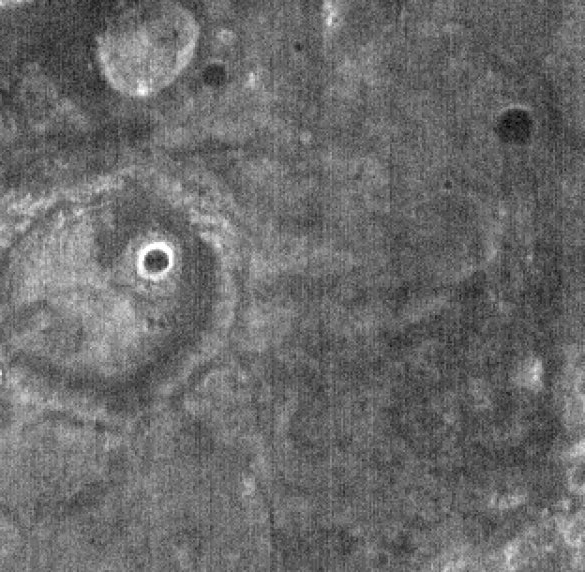

THEMIS Images as Art #46

Welcome to the second annual THEMIS ART MONTH. From Jan. 31 through March 4 we will be showcasing images for their aesthetic value, rather than their science content. Portions of these images resemble things in our everyday lives, from animals to letters of the alphabet. We hope you enjoy our fanciful look at Mars!

Something is looking at you…but what is it?

Note: this THEMIS visual image has not been radiometrically nor geometrically calibrated for this preliminary release. An empirical correction has been performed to remove instrumental effects. A linear shift has been applied in the cross-track and down-track direction to approximate spacecraft and planetary motion. Fully calibrated and geometrically projected images will be released through the Planetary Data System in accordance with Project policies at a later time.

NASA’s Jet Propulsion Laboratory manages the 2001 Mars Odyssey mission for NASA’s Office of Space Science, Washington, D.C. The Thermal Emission Imaging System (THEMIS) was developed by Arizona State University, Tempe, in collaboration with Raytheon Santa Barbara Remote Sensing. The THEMIS investigation is led by Dr. Philip Christensen at Arizona State University. Lockheed Martin Astronautics, Denver, is the prime contractor for the Odyssey project, and developed and built the orbiter. Mission operations are conducted jointly from Lockheed Martin and from JPL, a division of the California Institute of Technology in Pasadena.

Credit: NASA/JPL/Arizona State University